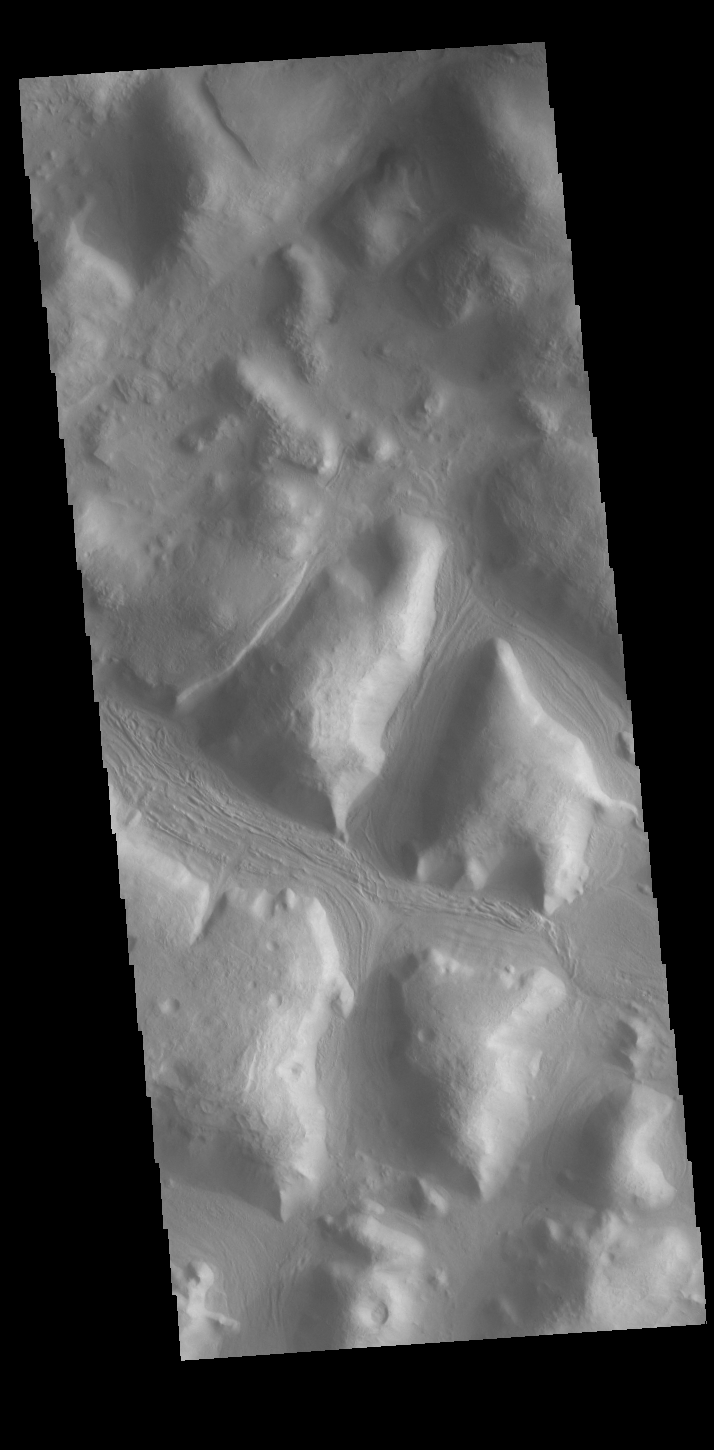

From High to Low

Today’s VIS image is located on the margin of the Terra Sabaea highlands and the Nilosyrtis Mensae lowlands. The drop off is very steep – about 18,000 ft. This “edge” circles the northern hemisphere of Mars and is called the crustal dichotomy. The process that created this dichotomy is unknown. In the transition region, the highlands break up into mesas and valleys, like those seen in this image.

Credit: NASA/JPL-Caltech/ASU